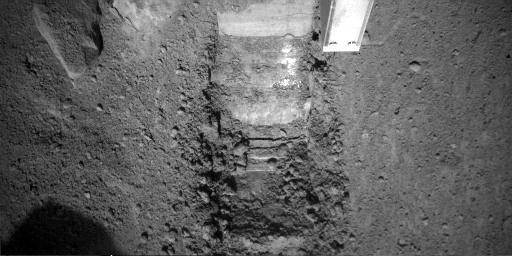

Phoenix’s “Dodo” Trench

This image was taken by NASA’s Phoenix Mars Lander’s Robotic Arm Camera (RAC) on the ninth Martian day of the mission, or Sol 9 (June 3, 2008). The center of the image shows a trench informally called “Dodo” after the second dig. “Dodo” is located within the previously determined digging area, informally called “Knave of Hearts.” The light square to the right of the trench is the Robotic Arm’s Thermal and Electrical Conductivity Probe (TECP). The Robotic Arm has scraped to a bright surface which indicated the Arm has reached a solid structure underneath the surface, which has been seen in other images as well.

The Phoenix Mission is led by the University of Arizona, Tucson, on behalf of NASA. Project management of the mission is by NASA’s Jet Propulsion Laboratory, Pasadena, Calif. Spacecraft development is by Lockheed Martin Space Systems, Denver.

Photojournal Note: As planned, the Phoenix lander, which landed May 25, 2008 23:53 UTC, ended communications in November 2008, about six months after landing, when its solar panels ceased operating in the dark Martian winter.

Credit: NASA/JPL-Caltech/University of Arizona/Max Planck Institute